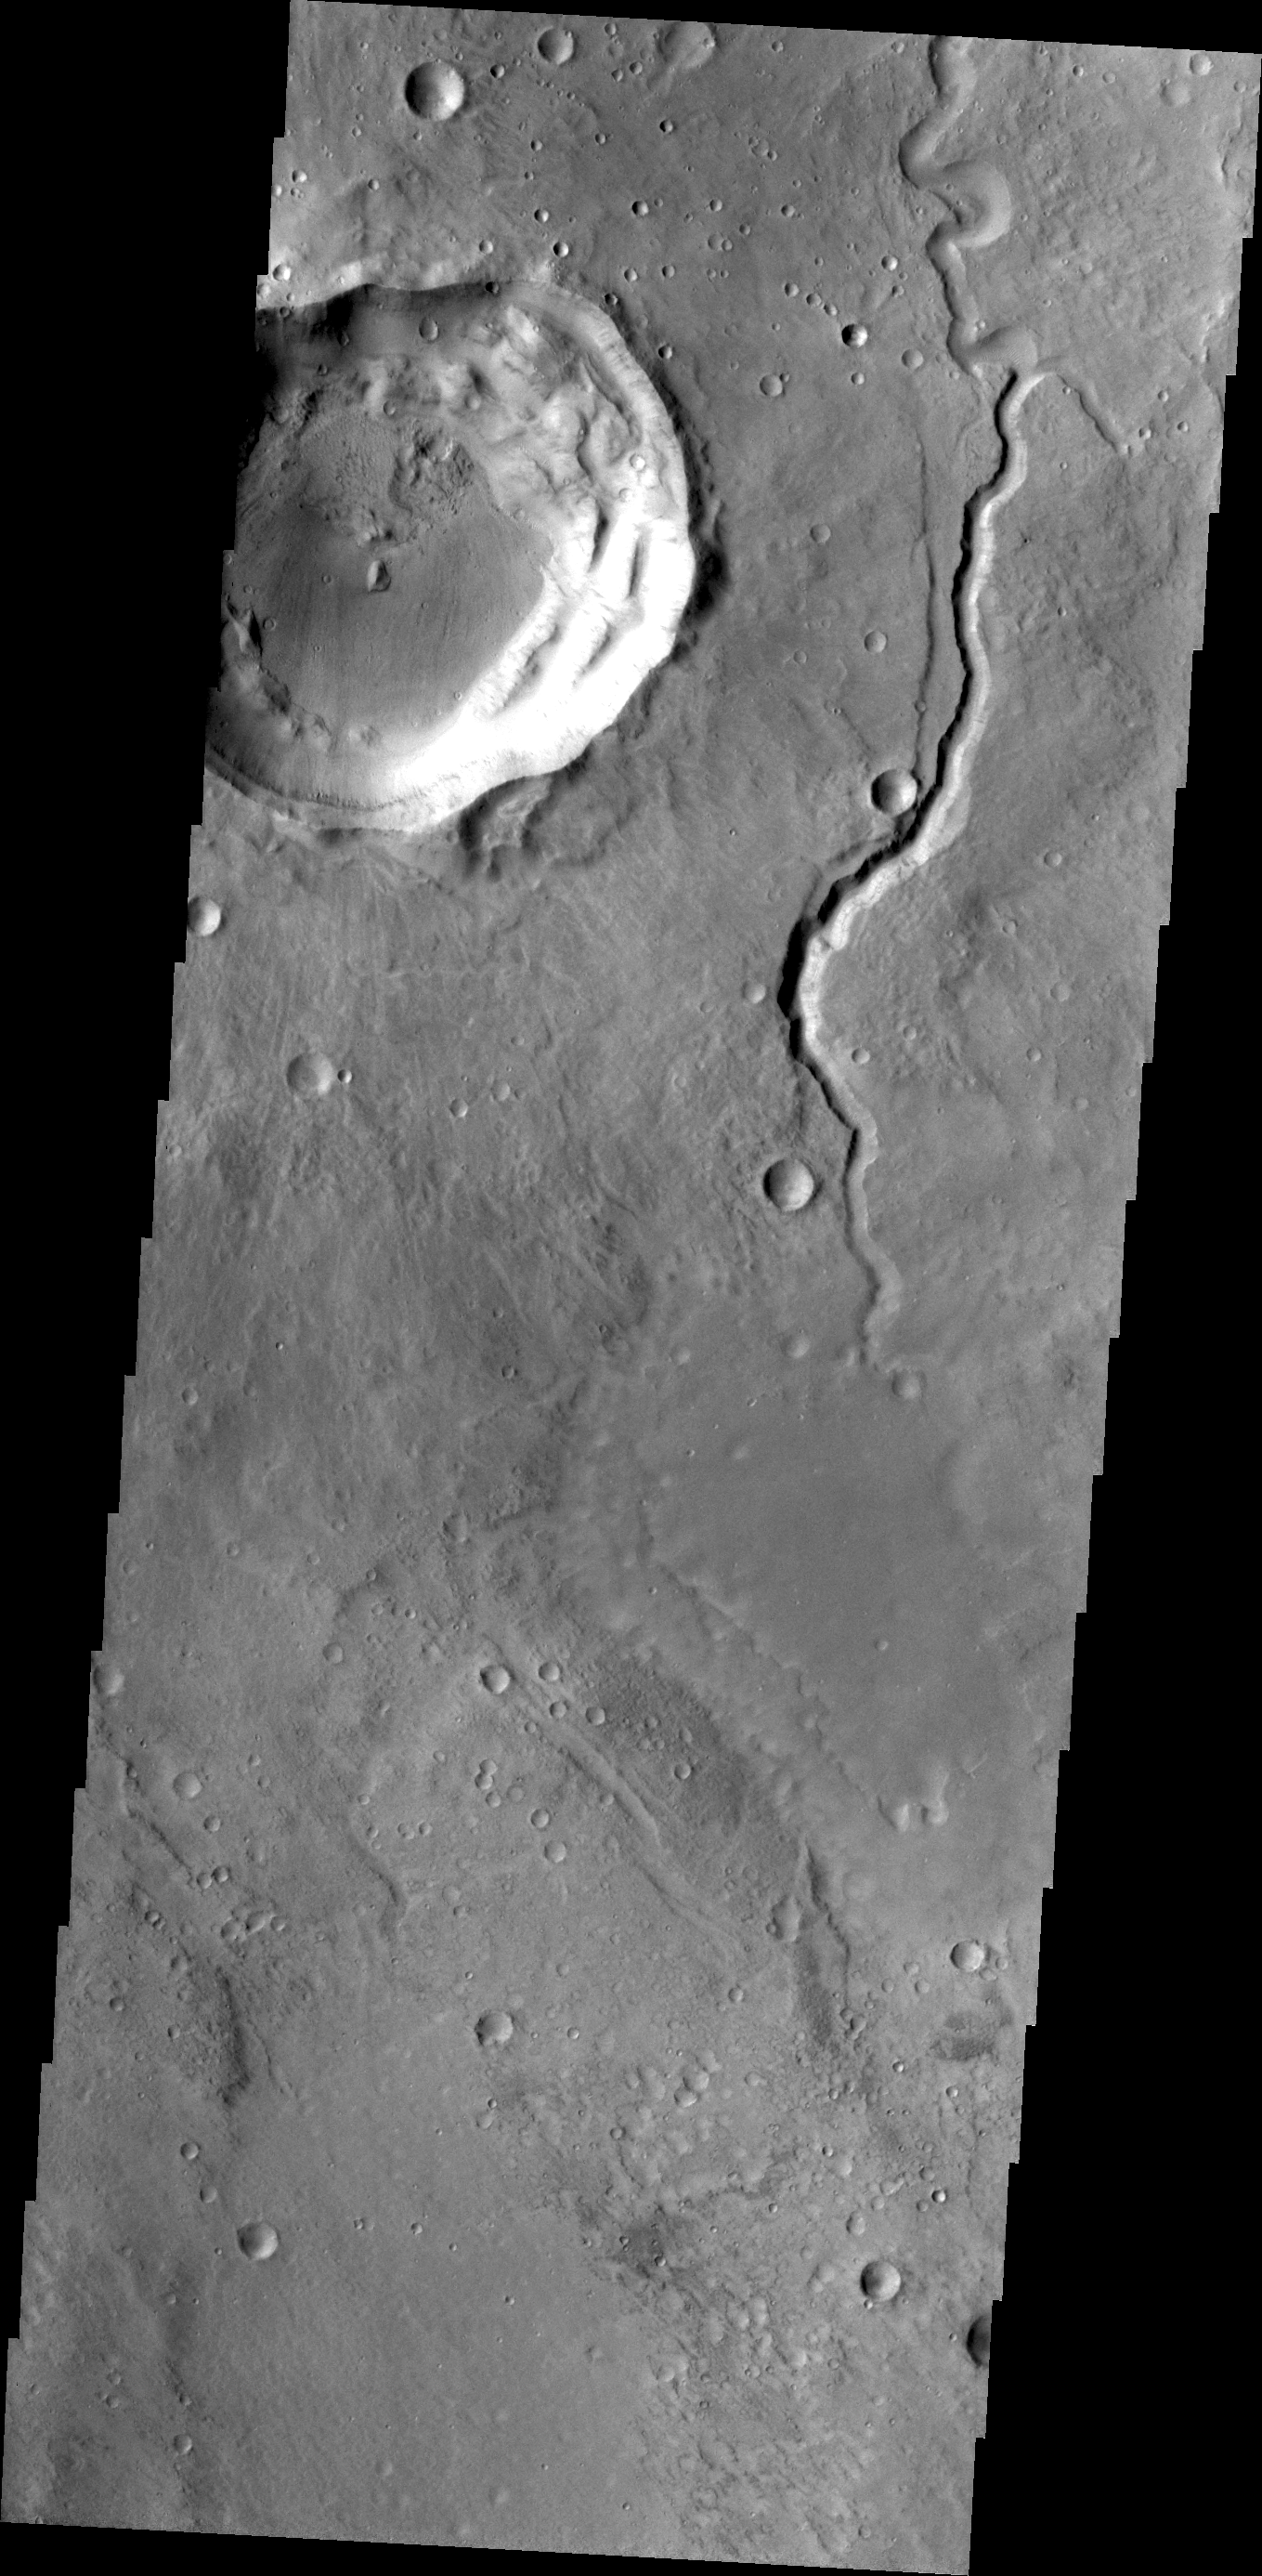

Arabia Terra

This small channel is located on the northern margin of Arabia Terra.

Credit: NASA/JPL/ASU